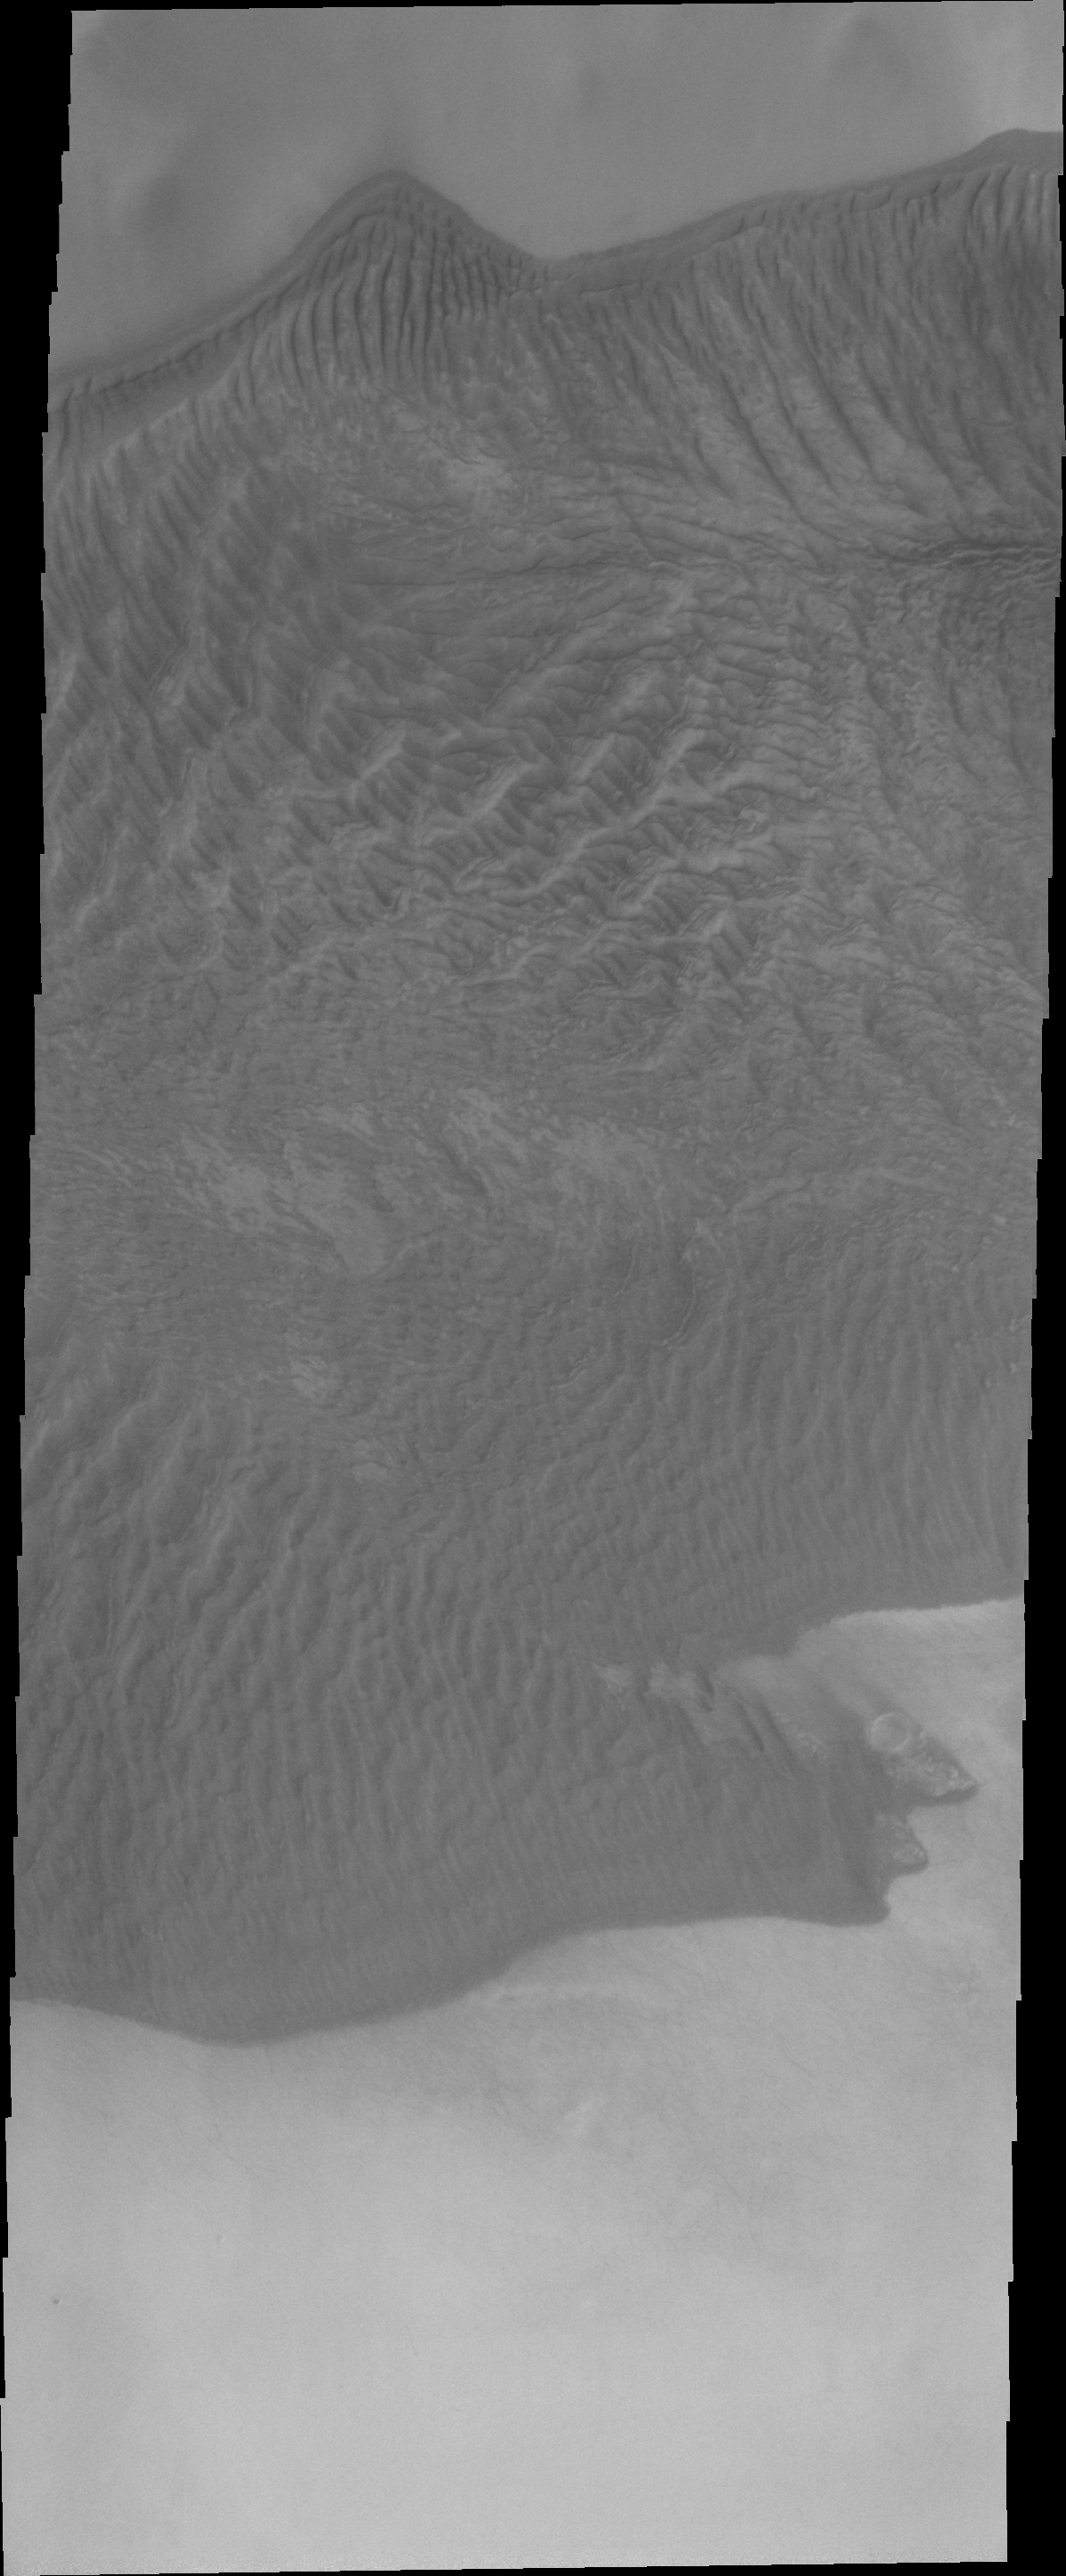

Charlier Cr. in VIS

This VIS image of Charlier Crater’s sand sheet was taken at the same time as yesterday’s IR image. In this image the dunes are darker than the surroundings, unlike yesterday’s thermal image. In the visible wavelengths we see that the sand is darker in color than the surrounding dust.

Image information: VIS instrument. Latitude -68.2N, Longitude 191.2E. 20 meter/pixel resolution.

Please see the THEMIS Data Citation Note for details on crediting THEMIS images.

Note: this THEMIS visual image has not been radiometrically nor geometrically calibrated for this preliminary release. An empirical correction has been performed to remove instrumental effects. A linear shift has been applied in the cross-track and down-track direction to approximate spacecraft and planetary motion. Fully calibrated and geometrically projected images will be released through the Planetary Data System in accordance with Project policies at a later time.

NASA’s Jet Propulsion Laboratory manages the 2001 Mars Odyssey mission for NASA’s Office of Space Science, Washington, D.C. The Thermal Emission Imaging System (THEMIS) was developed by Arizona State University, Tempe, in collaboration with Raytheon Santa Barbara Remote Sensing. The THEMIS investigation is led by Dr. Philip Christensen at Arizona State University. Lockheed Martin Astronautics, Denver, is the prime contractor for the Odyssey project, and developed and built the orbiter. Mission operations are conducted jointly from Lockheed Martin and from JPL, a division of the California Institute of Technology in Pasadena.

Credit: NASA/JPL/ASU